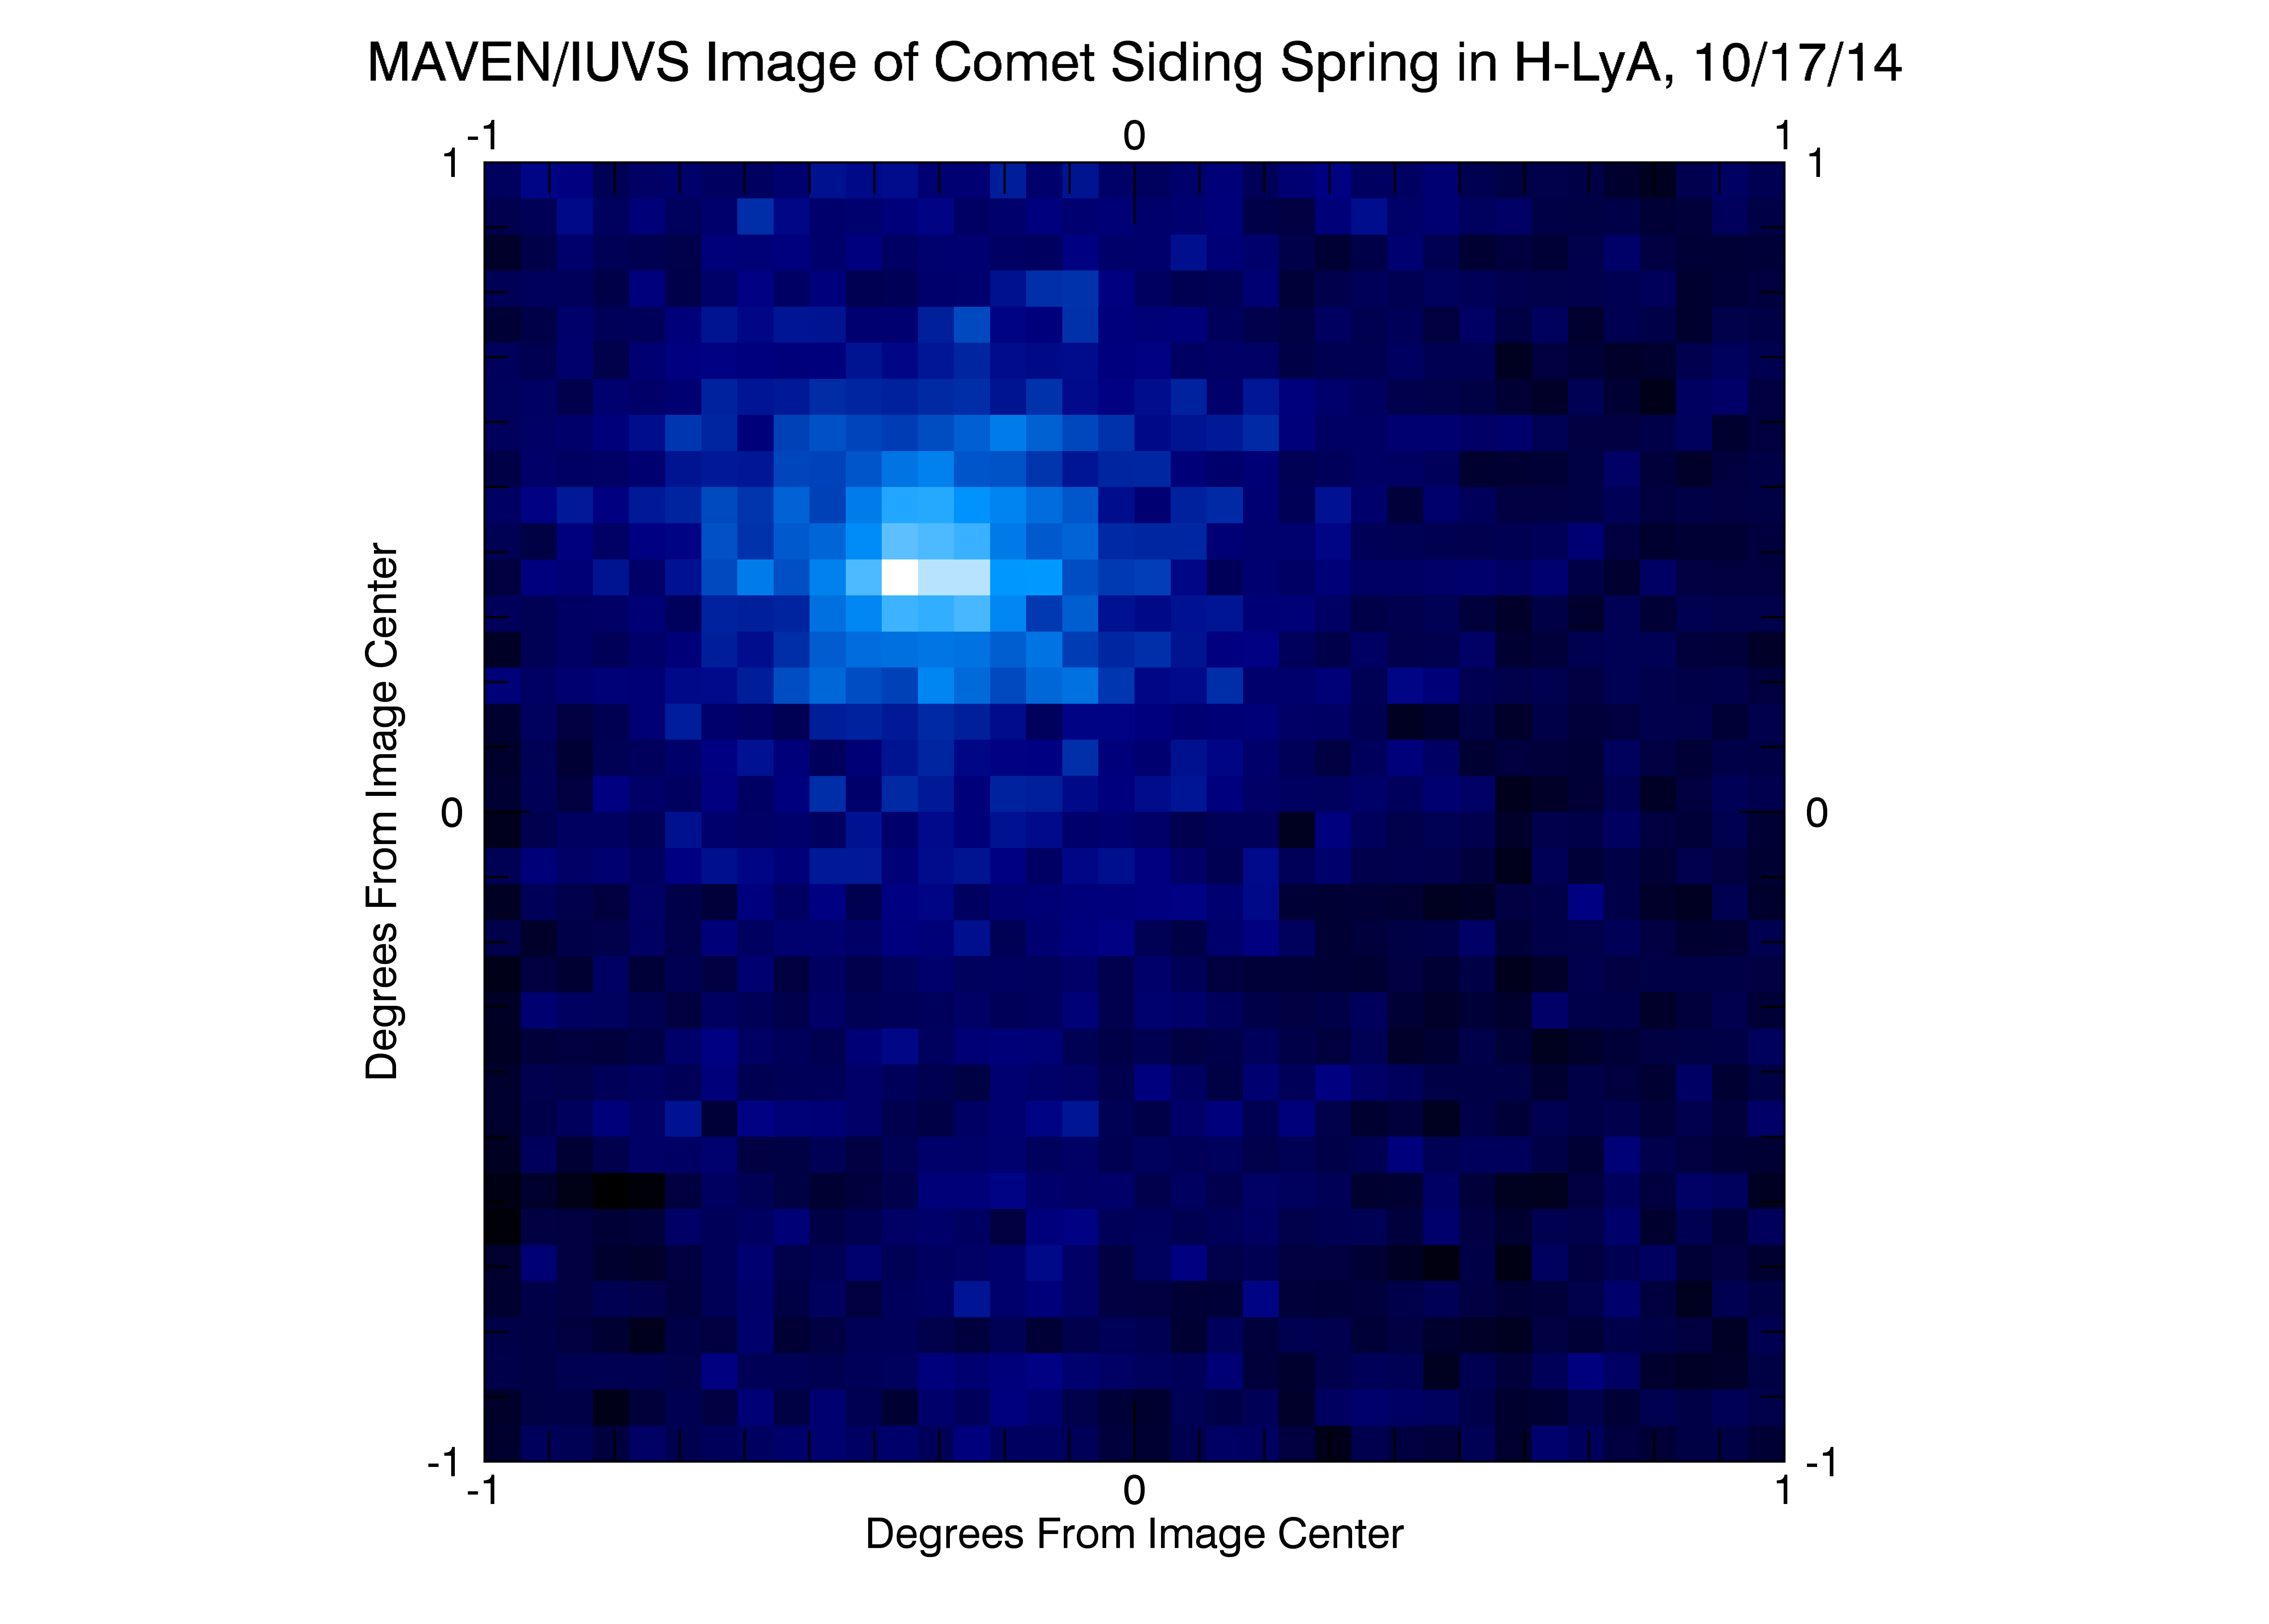

MAVEN Ultraviolet Image of Comet Siding Spring’s Hydrogen Coma

NASA’s Mars Atmosphere and Volatile Evolution (MAVEN) spacecraft obtained this ultraviolet image of hydrogen surrounding comet C/2013 A1 Siding Spring on Oct. 17, 2014, two days before the comet’s closest approach to Mars. The Imaging Ultraviolet Spectrograph (IUVS) instrument imaged the comet at a distance of 5.3 million miles (8.5 million kilometers).

The image shows sunlight that has been scattered by atomic hydrogen, shown as blue in this false-color representation. Comets are surrounded by a huge cloud of atomic hydrogen because water (H2O) vaporizes from the icy nucleus, and solar ultraviolet light breaks it apart into hydrogen and oxygen. Hydrogen atoms scatter solar ultraviolet light, and it was this light that was imaged by the IUVS. Two observations were combined to create this image, after removing the foreground signal that results from sunlight being scattered from hydrogen surrounding Mars.

The bulk of the scattered sunlight shows a cloud that was about a half degree across on the “sky” background, comparable in size to the Earth’s moon as seen from Earth. Hydrogen was detected to as far as 93,000 miles (150,000 kilometers) away from the comet’s nucleus. The distance is comparable to the distance of the comet from Mars at its closest approach. Gas from the comet is likely to have hit Mars, and would have done so at a speed of 125,000 miles per hour (56 kilometers per second). This gas may have disturbed the Mars atmosphere

MAVEN is NASA’s Mars Atmosphere and Volatile Evolution (MAVEN) spacecraft. NASA Goddard Space Flight Center in Greenbelt, Md., manages the MAVEN project for NASA’s Science Mission Directorate, Washington, and built some of the science instruments for the mission. MAVEN’s principal investigator is based at the University of Colorado’s Laboratory for Atmospheric and Space Physics in Boulder. The university provided science instruments and leads science operations, as well as education and public outreach, for the mission. Lockheed Martin Space Systems, Denver, built and operates the spacecraft. The University of California at Berkeley’s Space Sciences Laboratory provided instruments for the mission. JPL, a division of the California Institute of Technology in Pasadena, provides navigation support and Deep Space Network support, NASA’s Jet Propulsion Laboratory in Pasadena, California, provides navigation and Deep Space Network support, as well as the Electra telecommunications relay hardware and operations.

Credit: NASA/Laboratory for Atmospheric and Space Physics/Univ. of Colorado